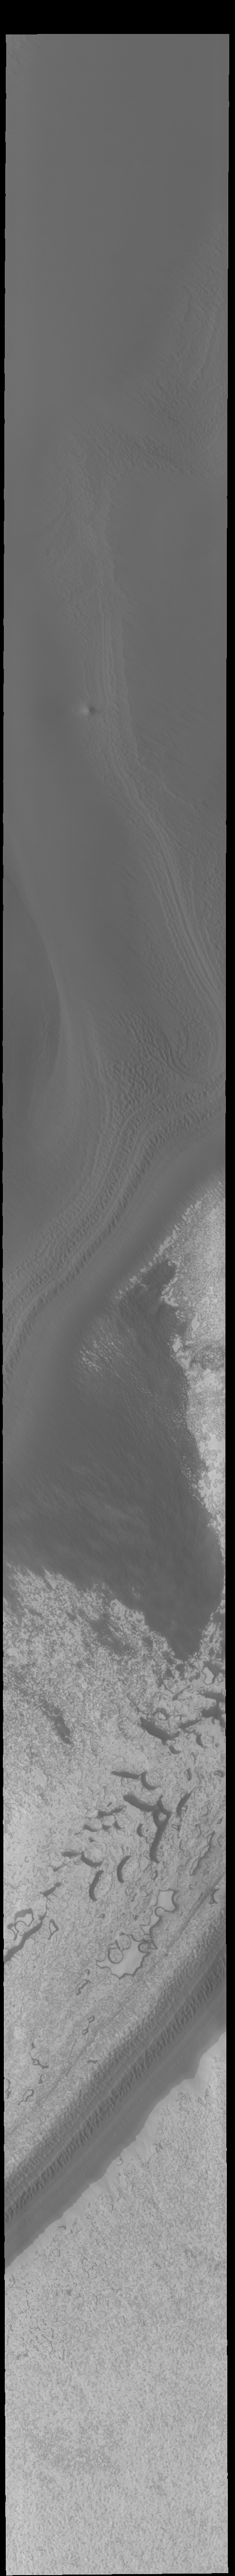

South Polar Ice

Today’s VIS image shows part of the south polar cap. This image was taken near the end of southern summer. The cap was created over millions of years with deposition of ice and dust during different seasons, creating layers. The ice surface contains several different textures which can be seen in this image. The south polar cap is called Australe Planum.

Credit: NASA/JPL-Caltech/ASU